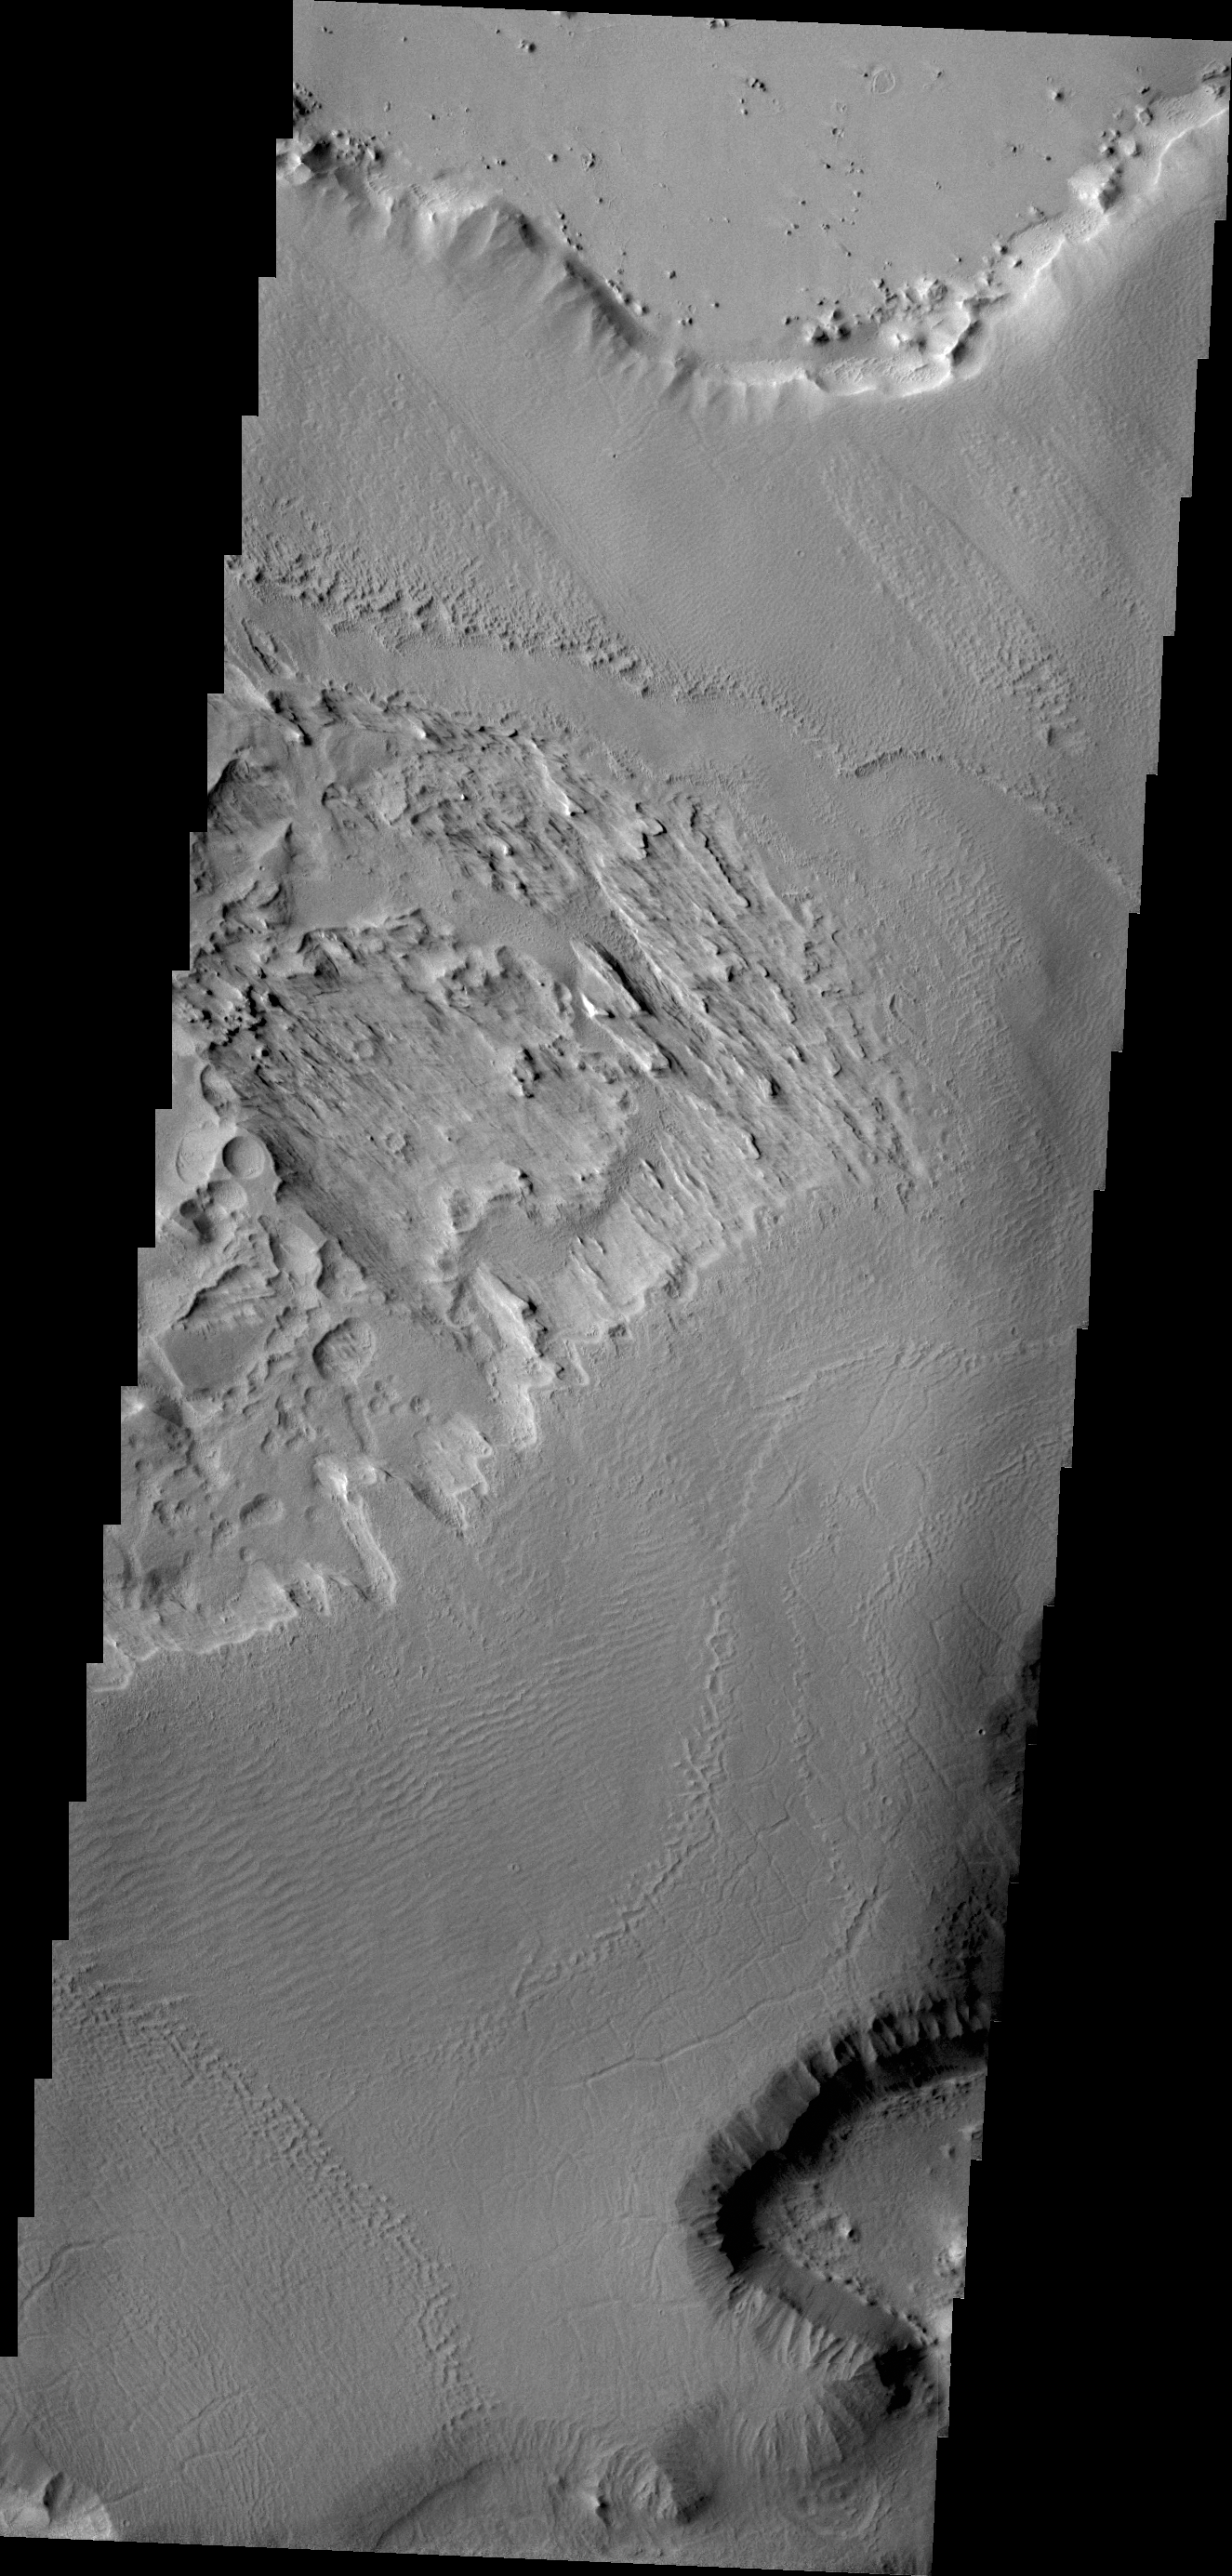

Gordii Dorsum

This VIS image of the northwestern end of Gordii Dorsum shows both the dorsum material that has been eroded by the wind, and the edge of the dorsum where it meets Amazonis Planitia.

Credit: NASA/JPL/ASU